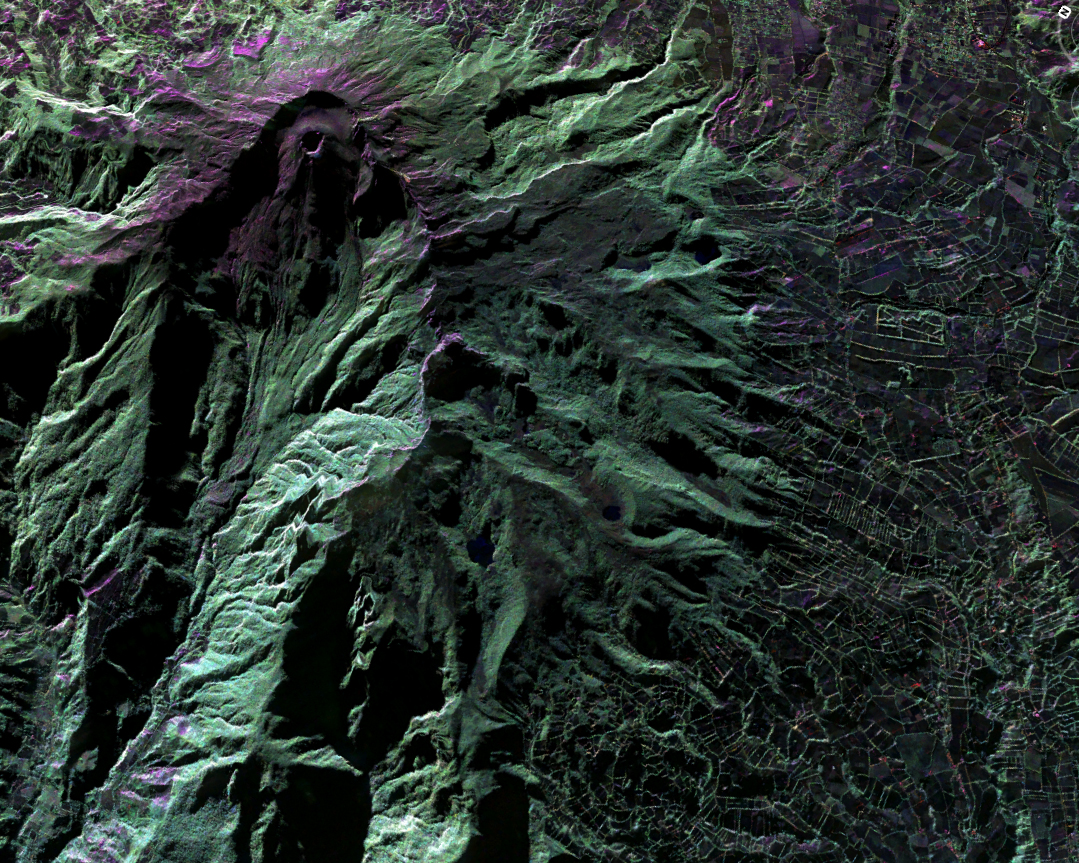

UAVSAR Acquires False-Color Image of Galeras Volcano, Colombia

This false-color image of Colombia’s Galeras Volcano, was acquired by UAVSAR on March 13, 2013. A highly active volcano, Galeras features a breached caldera and an active cone that produces numerous small to moderate explosive eruptions. It is located immediately west of the city of Pasto. UAVSAR will precisely fly the same flight path over the volcano in 2014. By comparing these camera-like images taken at different times, interferograms are generated that reveal changes in Earth’s surface caused by volcanic deformation.

UAVSAR is part of NASA’s ongoing effort to apply space-based technologies, ground-based techniques and complex computer models to advance our understanding of Earth deformation processes, such as those caused by earthquakes, volcanoes and landslides. UAVSAR is also serving as a flying test bed to evaluate the tools and technologies for future space-based radars, such as those planned for a NASA Synthetic Aperture Radar (SAR) mission currently in formulation. That mission will study hazards such as earthquakes, volcanoes and landslides, as well as global environmental change.

Credit: NASA/JPL-Caltech